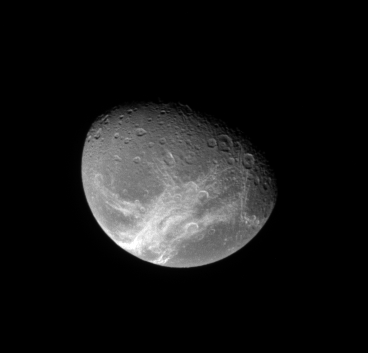

Dione Below

The Cassini spacecraft looks down from high latitude over Dione and the system of wispy fractures that coats the moon’s trailing side.

This view looks toward Dione (1,126 kilometers, or 700 miles across) from 43 degrees above the equator. North is up.

The image was taken in visible light with the Cassini spacecraft narrow-angle camera on Jan. 14, 2008. The view was acquired at a distance of approximately 938,000 kilometers (583,000 miles) from Dione and at a Sun-Dione-spacecraft, or phase, angle of 54 degrees. Image scale is 6 kilometers (4 miles) per pixel.

The Cassini-Huygens mission is a cooperative project of NASA, the European Space Agency and the Italian Space Agency. The Jet Propulsion Laboratory, a division of the California Institute of Technology in Pasadena, manages the mission for NASA’s Science Mission Directorate, Washington, D.C. The Cassini orbiter and its two onboard cameras were designed, developed and assembled at JPL. The imaging operations center is based at the Space Science Institute in Boulder, Colo.

Credit: NASA/JPL/Space Science Institute